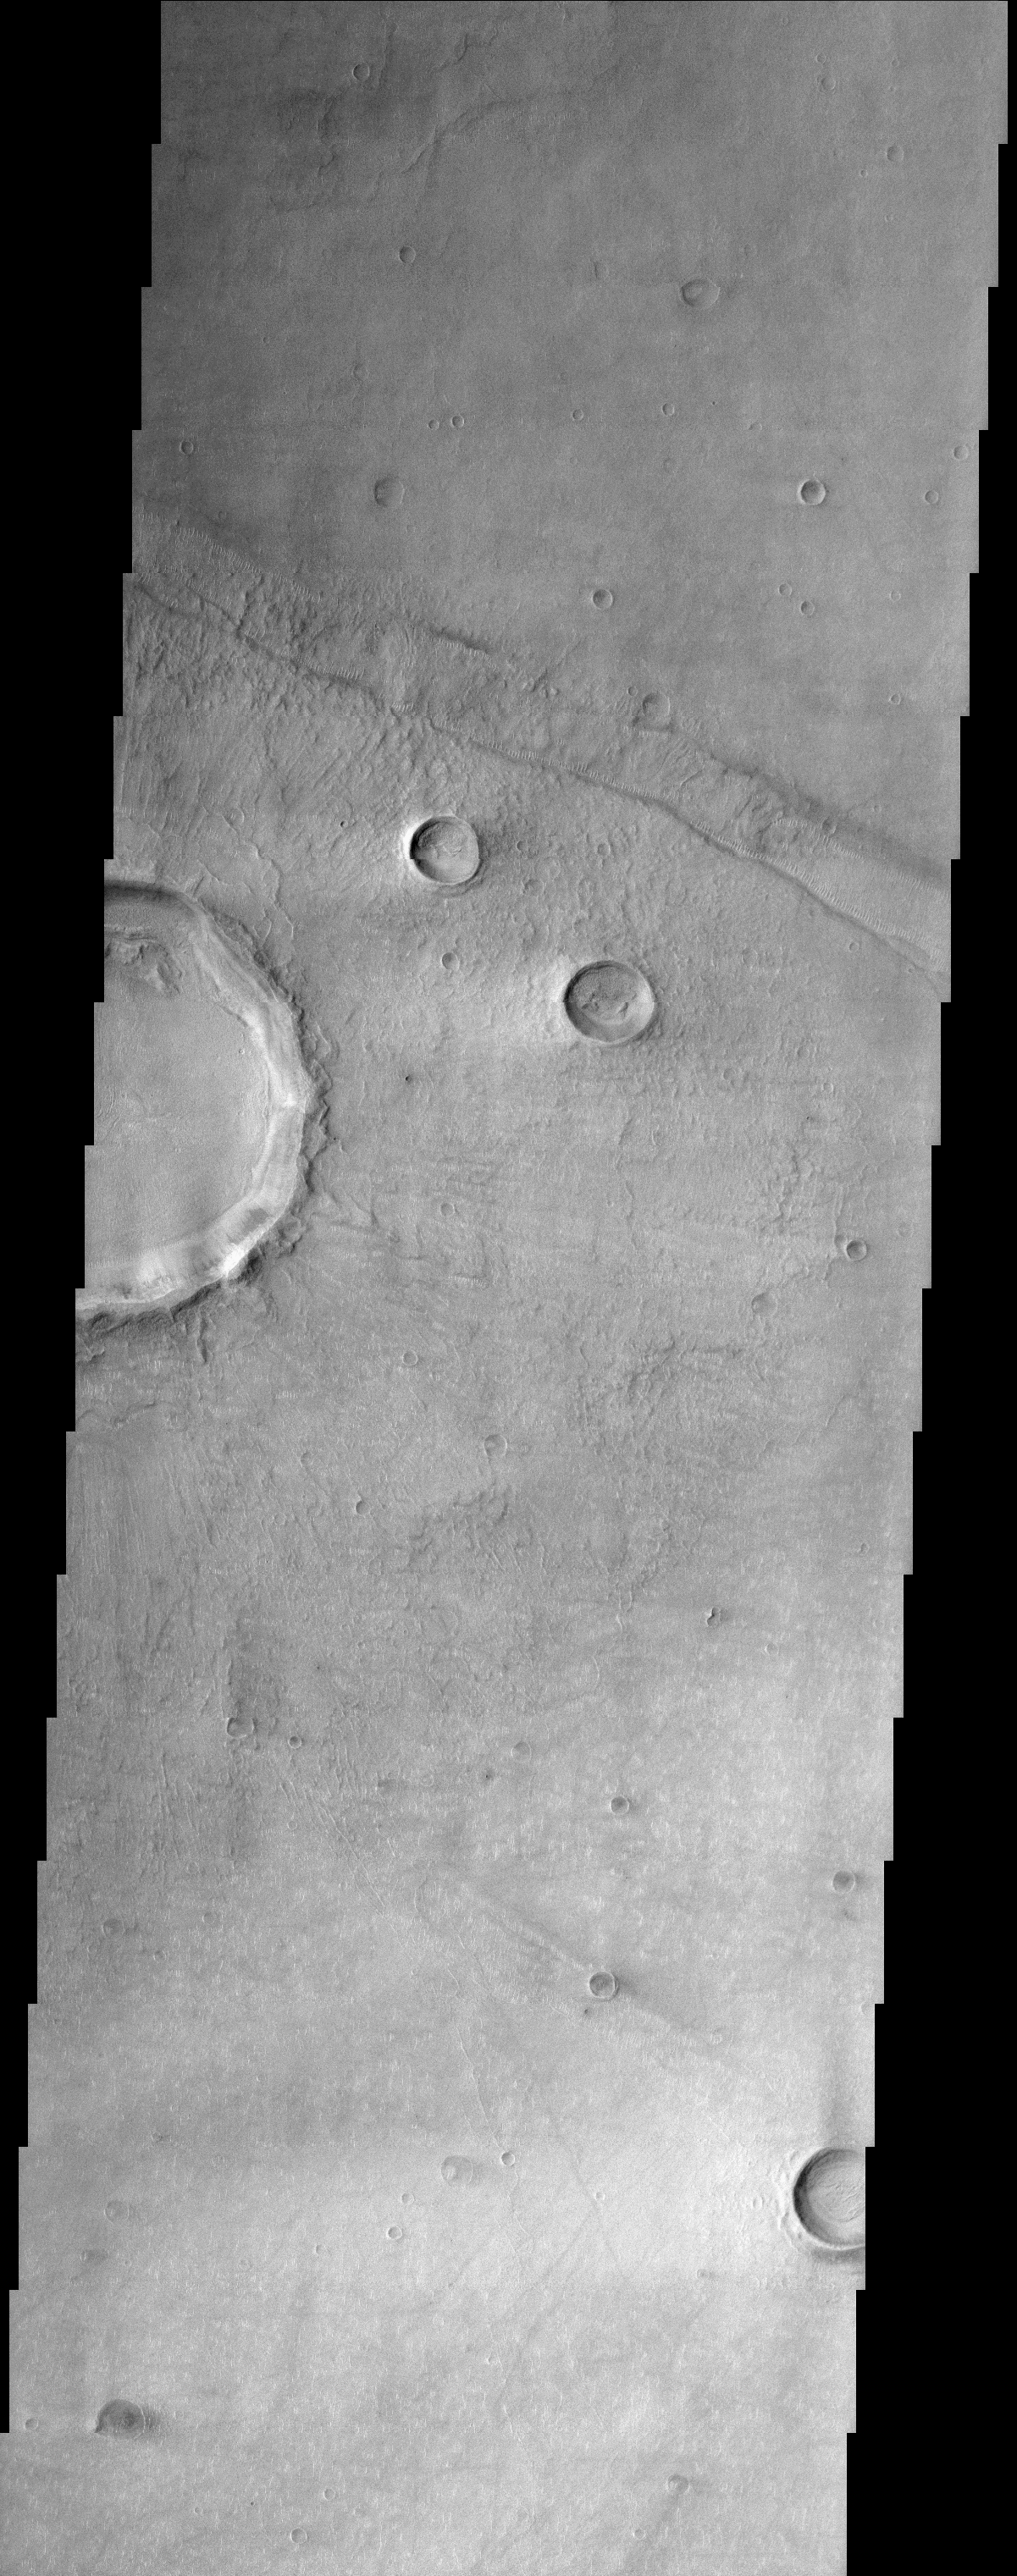

Bosporus Planum

(Released 18 April 2002)
The Science
This THEMIS image is of Bosporus Planum, located in a region of smooth plains that appear to have formed from lava flows. A crater, ~7 km in diameter, on the left edge of the image has produced an ejecta blanket that can be seen radiating from the crater. Lobes of ejecta such as those seen close to the crater rim are not formed at most typical craters and may indicate that there was a ice component in the sub-surface material when the impact occurred. A linear depression trending from the northwest to southeast along the top of the image is about 1 to 2 km wide. This may be a tectonic feature, known as a graben, that forms when a region is under stresses that are pulling it apart. There are numerous small bright dunes or ripples along the margins of the floor of this linear feature that have formed perpendicular to the sides of the graben. This pattern of ripples suggests that the wind was blowing down the graben canyon. Similar small bright dunes can be faintly seen on top of the crater ejecta along ridges (most apparent directly to the east of the crater) and along the southern margin of the interior deposits in the crater. Bright wind streaks are also apparent in this area to the west (right) of several large craters. These streaks likely formed when very small particle size materials (like dust) is deposited on the surface and then protected from removal by the wind shadow produced by the crater’s rim. Shorter dark streaks, possible deposits of dark sand, have formed to the east side of the smaller craters. These streaks on opposite sides of craters may indicate that there have been different wind patterns in the area, blowing in opposite directions. Subtle ridges near the south end of the image hint that there may have been other graben that have been nearly filled in. Many of the craters in this image have a subdued, buried appearance and may have been partially filled by lava flows or mantled by dust.

A short geologic history of the area in this image can be created using the basic principles of geology, such as the principle of superposition (deposits that lie on top of other materials are younger). The linear depression must have formed after the deposition of the lava plains since it is a feature that would not have been otherwise preserved. Ejecta from the large crater has been deposited inside and over the edges of the linear depression, thus the crater must have formed after the linear depression. Finally, the bright dunes and dust streaks formed last because they have been deposited on top of all of these different features.

The Story
Splat! Take a look at the lumpy edge of the large crater half (left-hand side of the image) and compare it to the much neater rims of other craters in the region. Why is there such a difference? Scientists believe that when something hit the surface of Mars long ago, ice may have been present in the subsurface and was “regurgitated” upward into the Martian air along with dirt and rock, “splooshing” outward. When that happened, the mixed-up, ejected material created a wavering, batter-like edge that is not typical for most (ice-free) craters. More ejected material from this same impact radiates much farther out from the crater, giving it a vague, sun-like appearance.

Many of the small craters in this image appear much fainter and more subdued than the others. Their ghostly appearance may be due to a lava flow that smoothed out most of the terrain in this image, partially burying them . . . . Or???? Maybe it was a layer of dust that settled in this region to accomplish the same concealed look.

And what about that scar-like trek that cuts through the upper third of the image? It’s an elongated fault created when a crust-breaking, tectonic force ripped apart the Martian terrain, leaving a long depression on the surface. This feature is called a graben, and we find them on Earth too (think of Death Valley, the lowest dry land in the United States, or the Jordan Dead Sea depression). The graben’s rumpled, scar-like appearance is only enhanced by the stitchy-looking sand dunes that run down its sides. This dune pattern shows that the Martian wind probably blew down through the graben canyon to create their ruffled appearance.

The wind doesn’t have its way everywhere, though. The brighter surface material on the western side of the two diagonally positioned smaller craters is probably a layer of dust that has been shielded from removal by the craters’ higher rims. Dark streaks (possibly dark sand) on the opposite side of these craters reveal that the wind has been blowing to no avail in the opposite direction too.

So, think that explains everything in this image? Here’s a quick geology quiz! Which features happened first? The dunes, the lava plains, the big crater, or the linear depression called a graben? To find out if you’re right, check out the last paragraph in The Science caption. Hint! Whatever happened later has to be on top of whatever came before.

Credit: NASA/JPL/Arizona State University